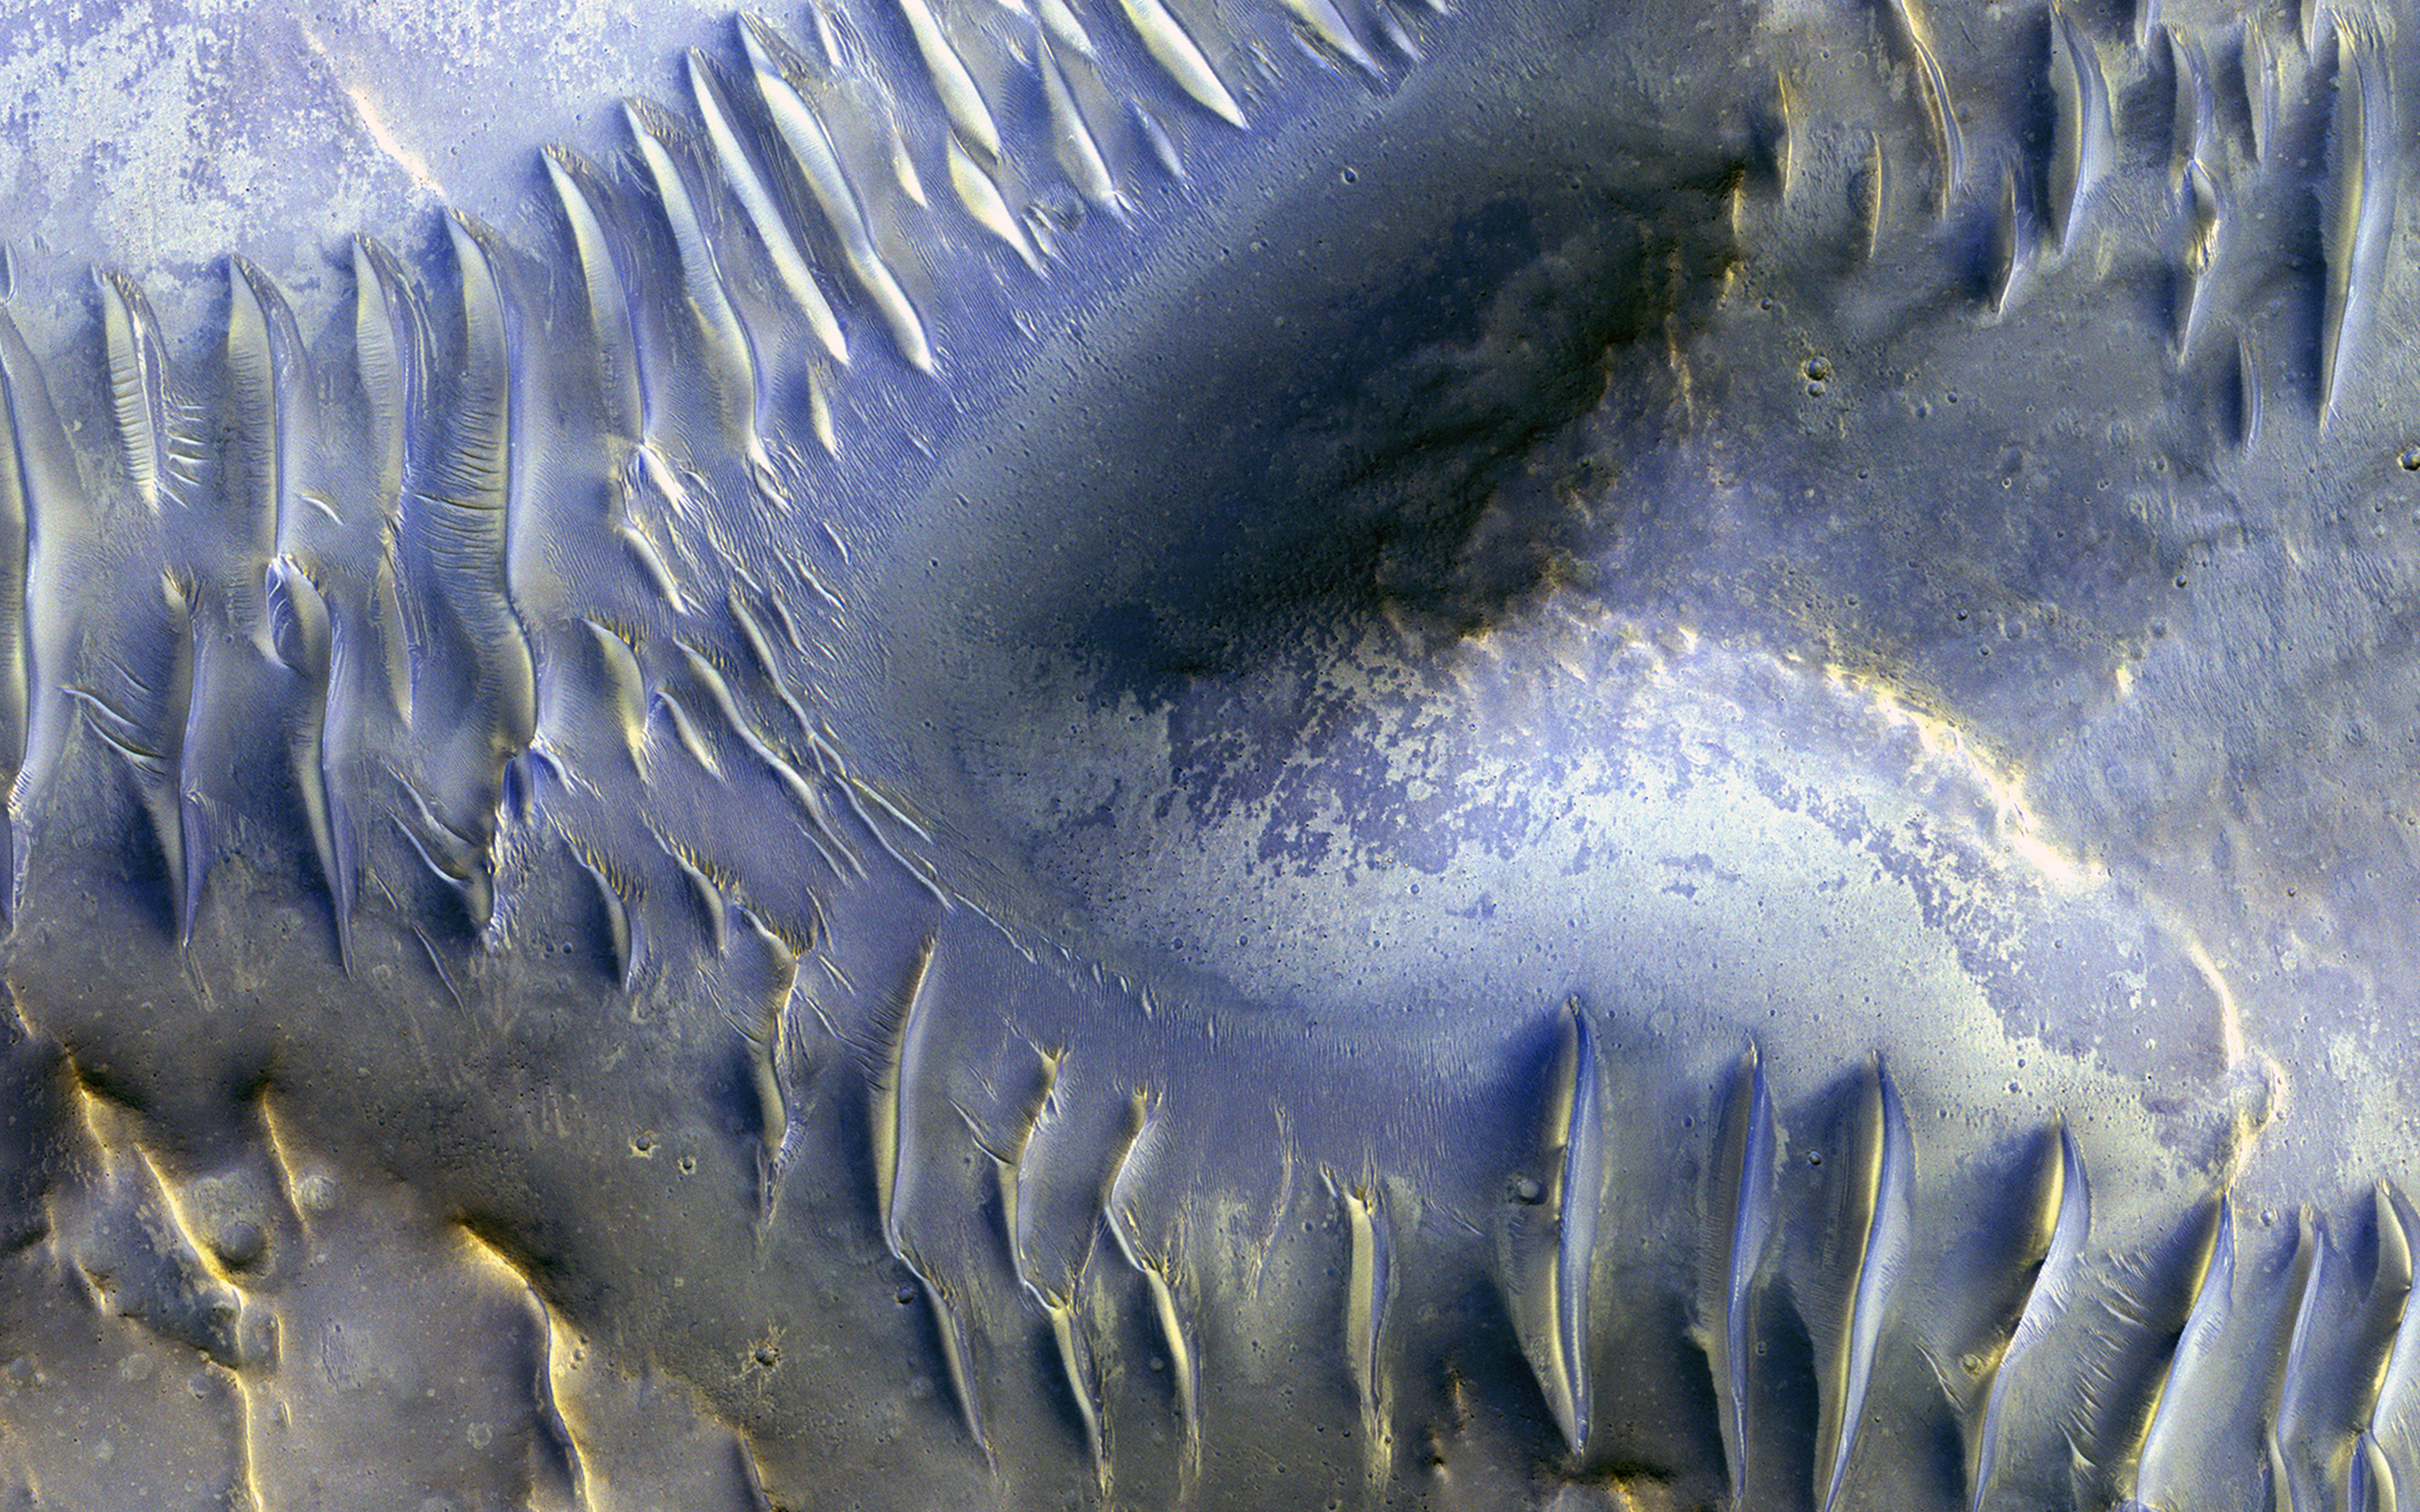

The Splitting of the Dunes

The mound in the center of this image appears to have blocked the path of the dunes as they marched south (north is to the left in this image) across the scene. Many of these transverse dunes have slipfaces that face south, although in some cases, it’s hard to tell for certain. Smaller dunes run perpendicular to some of the larger-scale dunes, probably indicating a shift in wind directions in this area.

Although it might be hard to tell, this group of dunes is very near the central pit of a 35-kilometer-wide impact crater. Data from other instruments indicate the presence of clay-like materials in the rock exposed in the central pit.

This is a stereo pair with ESP_013319_1685.

The map is projected here at a scale of 50 centimeters (9.8 inches) per pixel. [The original image scale is 52 centimeters (20.5 inches) per pixel (with 2 x 2 binning); objects on the order of 156 centimeters (61.4 inches) across are resolved.] North is up.

The University of Arizona, Tucson, operates HiRISE, which was built by Ball Aerospace & Technologies Corp., Boulder, Colo. NASA’s Jet Propulsion Laboratory, a division of Caltech in Pasadena, California, manages the Mars Reconnaissance Orbiter Project for NASA’s Science Mission Directorate, Washington.

Credit: NASA/JPL-Caltech/Univ. of Arizona